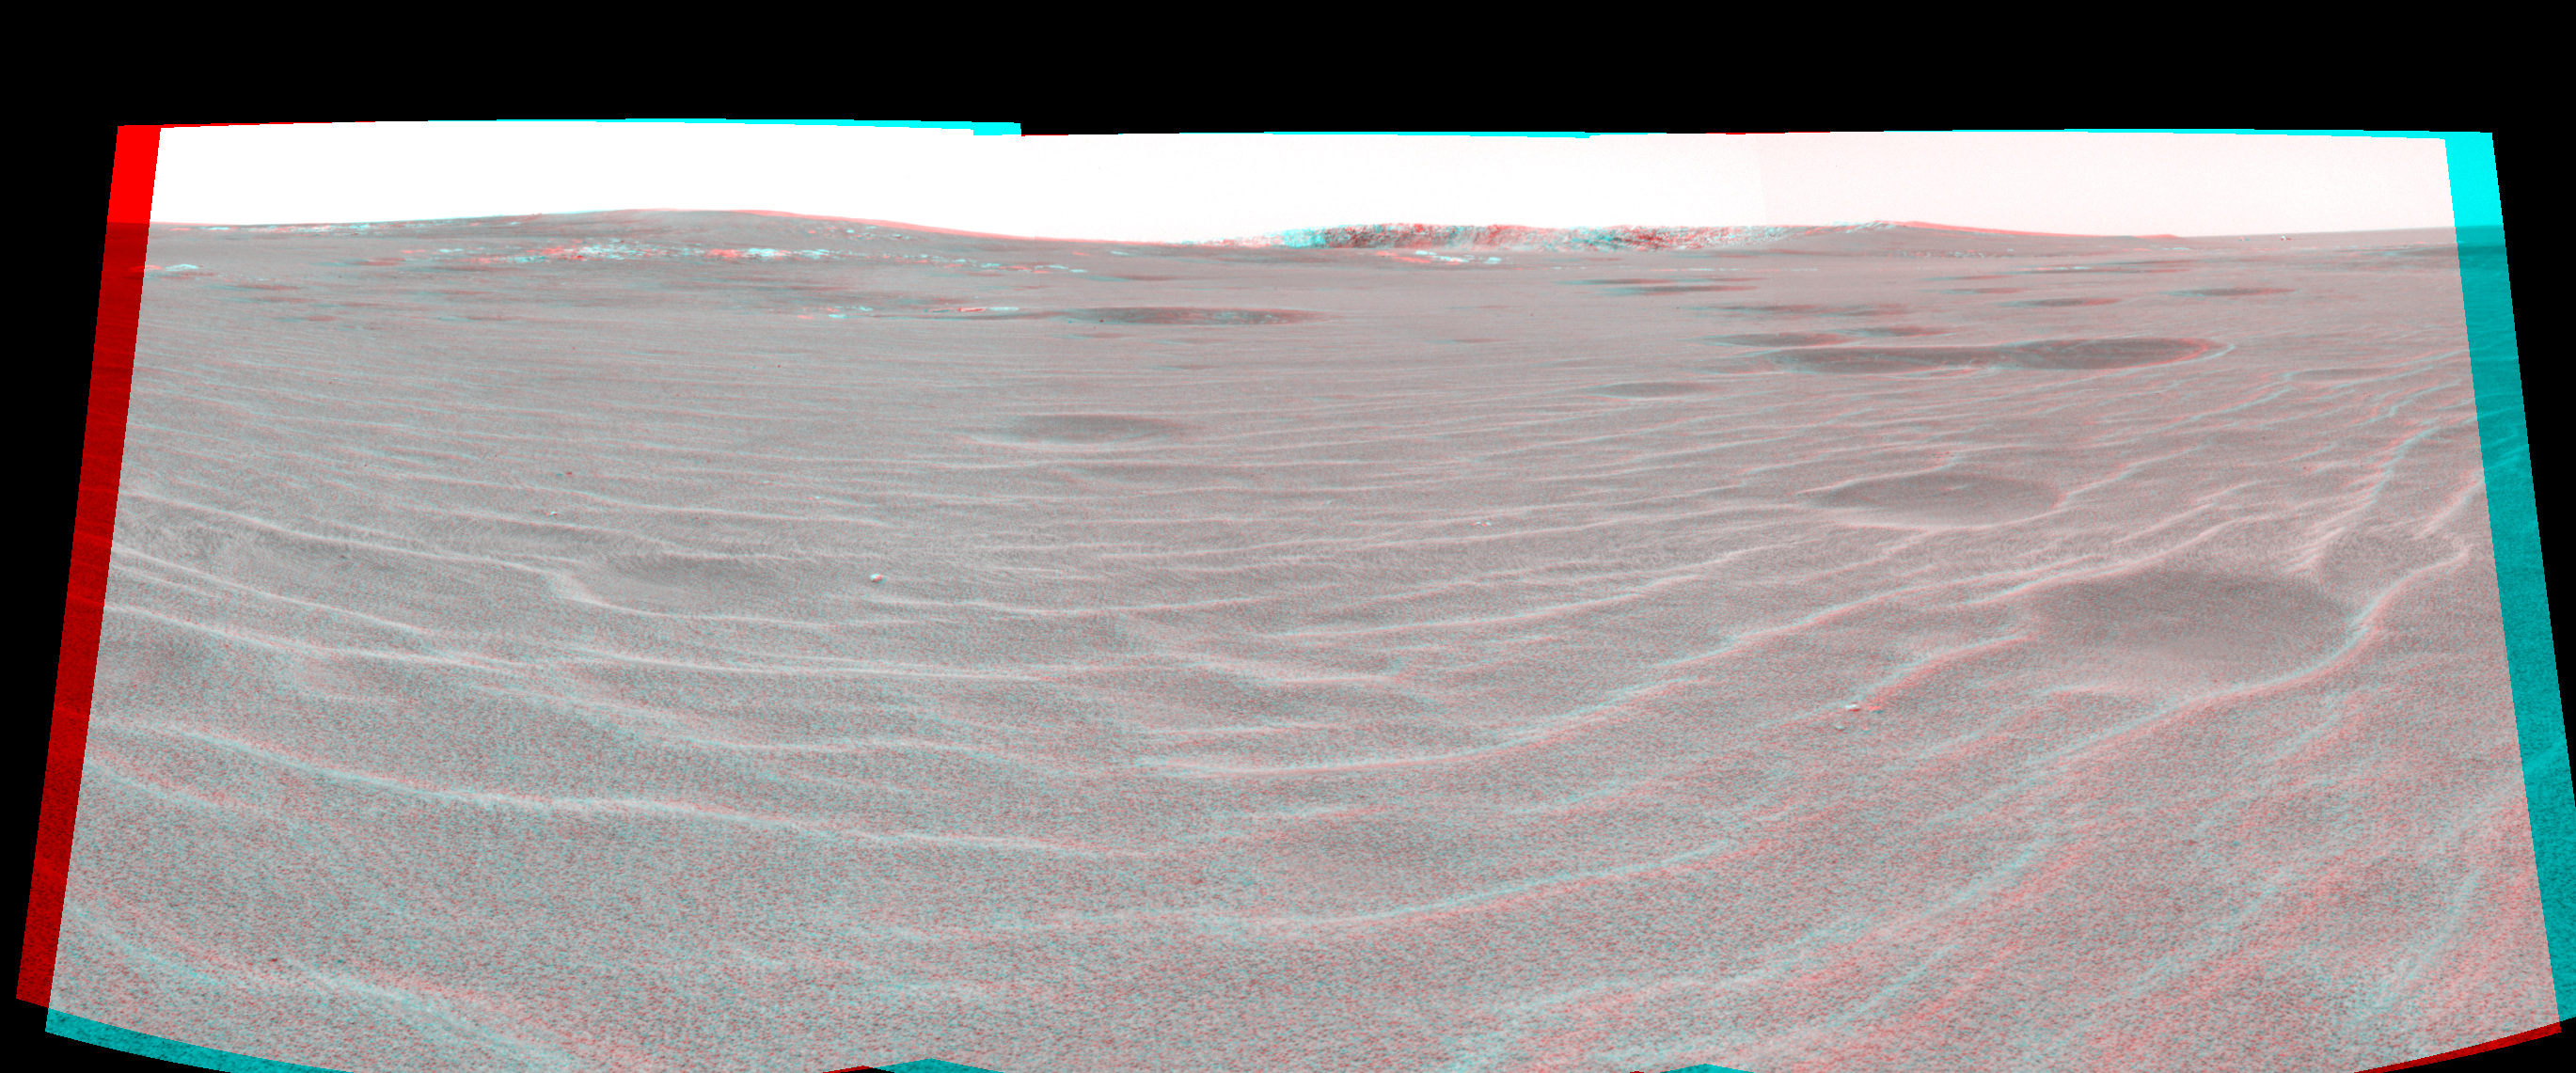

Approaching ‘Endurance’ (3-D)

This three-dimensional, cylindrical-perspective projection was constructed from images taken by the Mars Exploration Rover Opportunity’s navigation camera on the rover’s 93rd sol on Mars. The camera acquired the images at approximately 12:27 Local Solar Time, or around 8:22 AM Pacific Daylight Time on April 28, 2004. On that sol, Opportunity sat about 75 meters (246 feet) away from the rim of “Endurance Crater.”

See PIA05850 for left eye view and PIA05851 for right eye view of this 3-D cylindrical-perspective projection.

Credit: NASA/JPL/Cornell